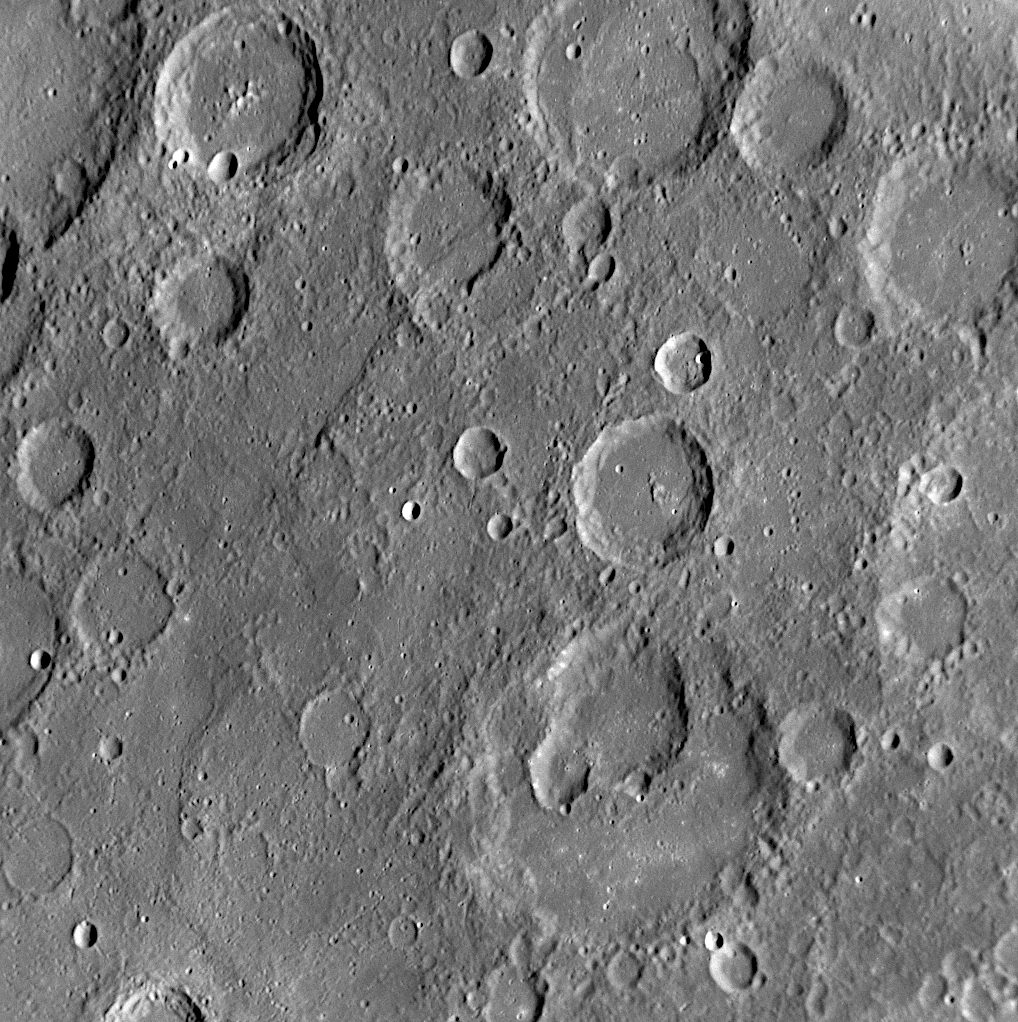

A Jumble of Impacts

The craters in this NAC image display a variety of interesting characteristics. Visible in the lower half of this image (blue arrows in figure 1) are several overlapping impact craters. These craters have degraded walls, making it somewhat difficult to distinguish the boundaries between them. Several other craters in this image (white arrows) have only their rims visible, suggesting that they were flooded with volcanic lava (PIA10601). In contrast, the crater indicated by the yellow arrow preserves a set of central peaks (a common feature found in other craters including Amaral, see PIA11771), suggesting that it has been less altered than its flooded and degraded neighbors and likely formed more recently.

Date Acquired: October 6, 2008
Image Mission Elapsed Time (MET): 131772123
Instrument: Narrow Angle Camera (NAC) of the Mercury Dual Imaging System (MDIS)
Resolution: 280 meters/pixel (0.17 miles/pixel)
Scale: Image is about 285 kilometers (177 miles) across
Spacecraft Altitude: 10,900 kilometers (6,800 miles)

These images are from MESSENGER, a NASA Discovery mission to conduct the first orbital study of the innermost planet, Mercury. For information regarding the use of images, see the MESSENGER image use policy.

Credit: NASA/Johns Hopkins University Applied Physics Laboratory/Carnegie Institution of Washington